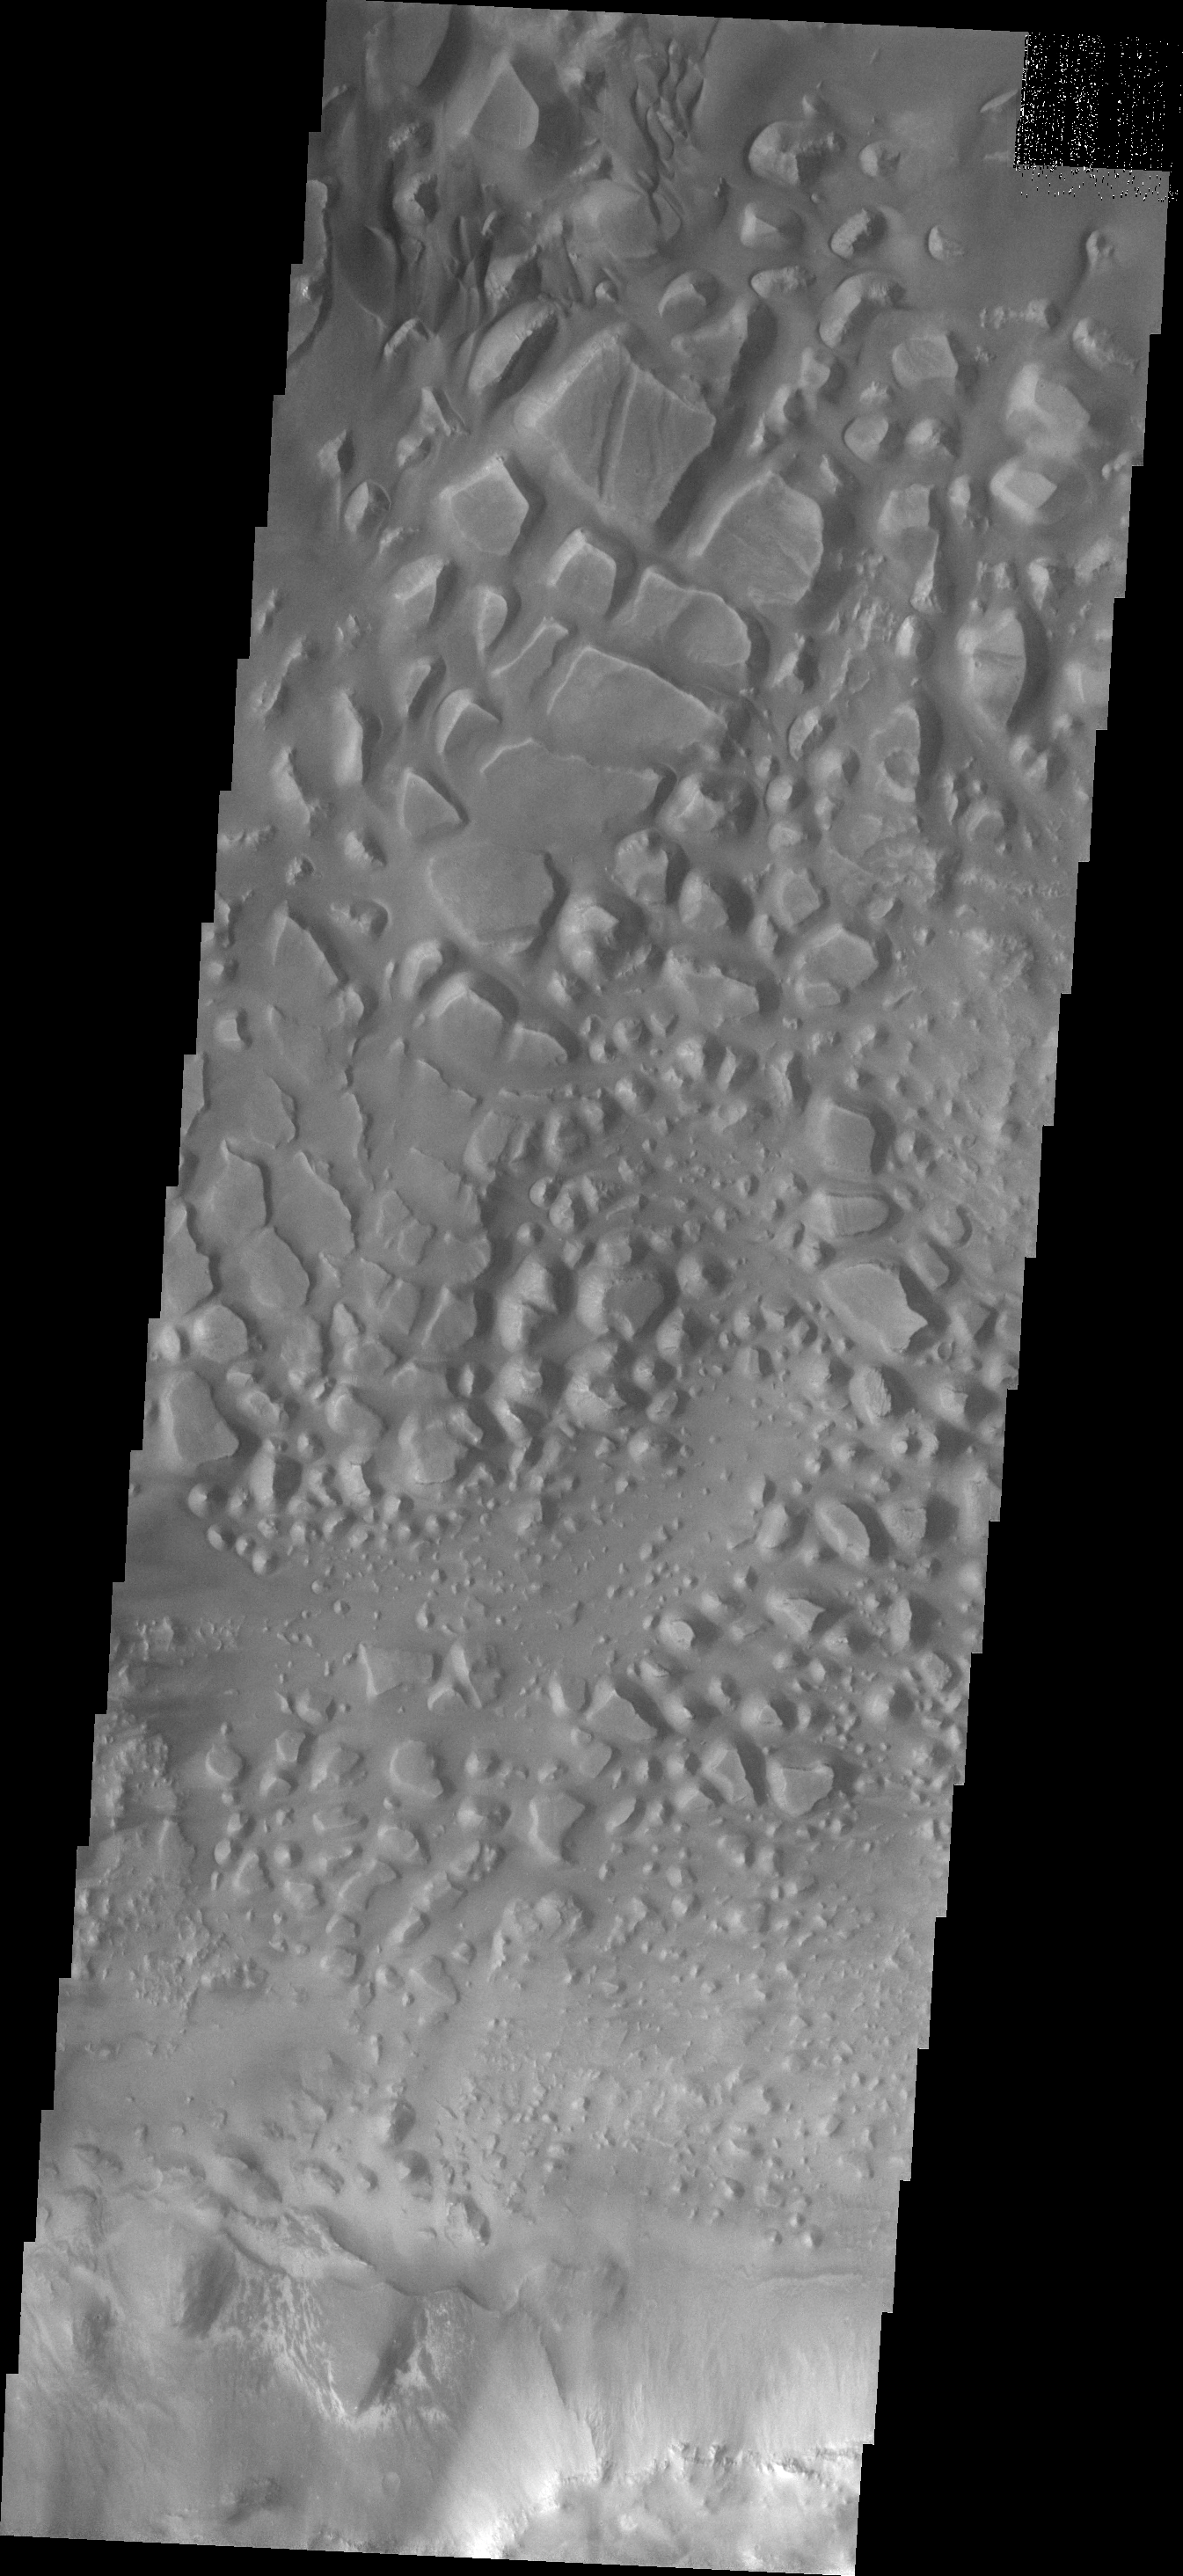

Investigating Mars: Candor Chasma

This image of central Candor Chasma shows a surface topography called chaos. Chaos is a region of small to medium sized mesas surrounded by valleys that are usually the same elevation. In this image sand and sand dunes have accumulated in the valleys near the top of the image, but are not as prevalent towards the bottom of the image.

Candor Chasma is one of the largest canyons that make up Valles Marineris. It is approximately 810 km long (503 miles) and has is divided into two regions – eastern and western Candor. Candor is located south of Ophir Chasma and north of Melas Chasma. The border with Melas Chasma contains many large landslide deposits. The floor of Candor Chasma includes a variety of landforms, including layered deposits, dunes, landslide deposits and steep sided cliffs and mesas. Many forms of erosion have shaped Chandor Chasma. There is evidence of wind and water erosion, as well as significant gravity driven mass wasting (landslides).

The Odyssey spacecraft has spent over 15 years in orbit around Mars, circling the planet more than 69000 times. It holds the record for longest working spacecraft at Mars. THEMIS, the IR/VIS camera system, has collected data for the entire mission and provides images covering all seasons and lighting conditions. Over the years many features of interest have received repeated imaging, building up a suite of images covering the entire feature. From the deepest chasma to the tallest volcano, individual dunes inside craters and dune fields that encircle the north pole, channels carved by water and lava, and a variety of other feature, THEMIS has imaged them all. For the next several months the image of the day will focus on the Tharsis volcanoes, the various chasmata of Valles Marineris, and the major dunes fields. We hope you enjoy these images!

Credit: NASA/JPL-Caltech/ASU